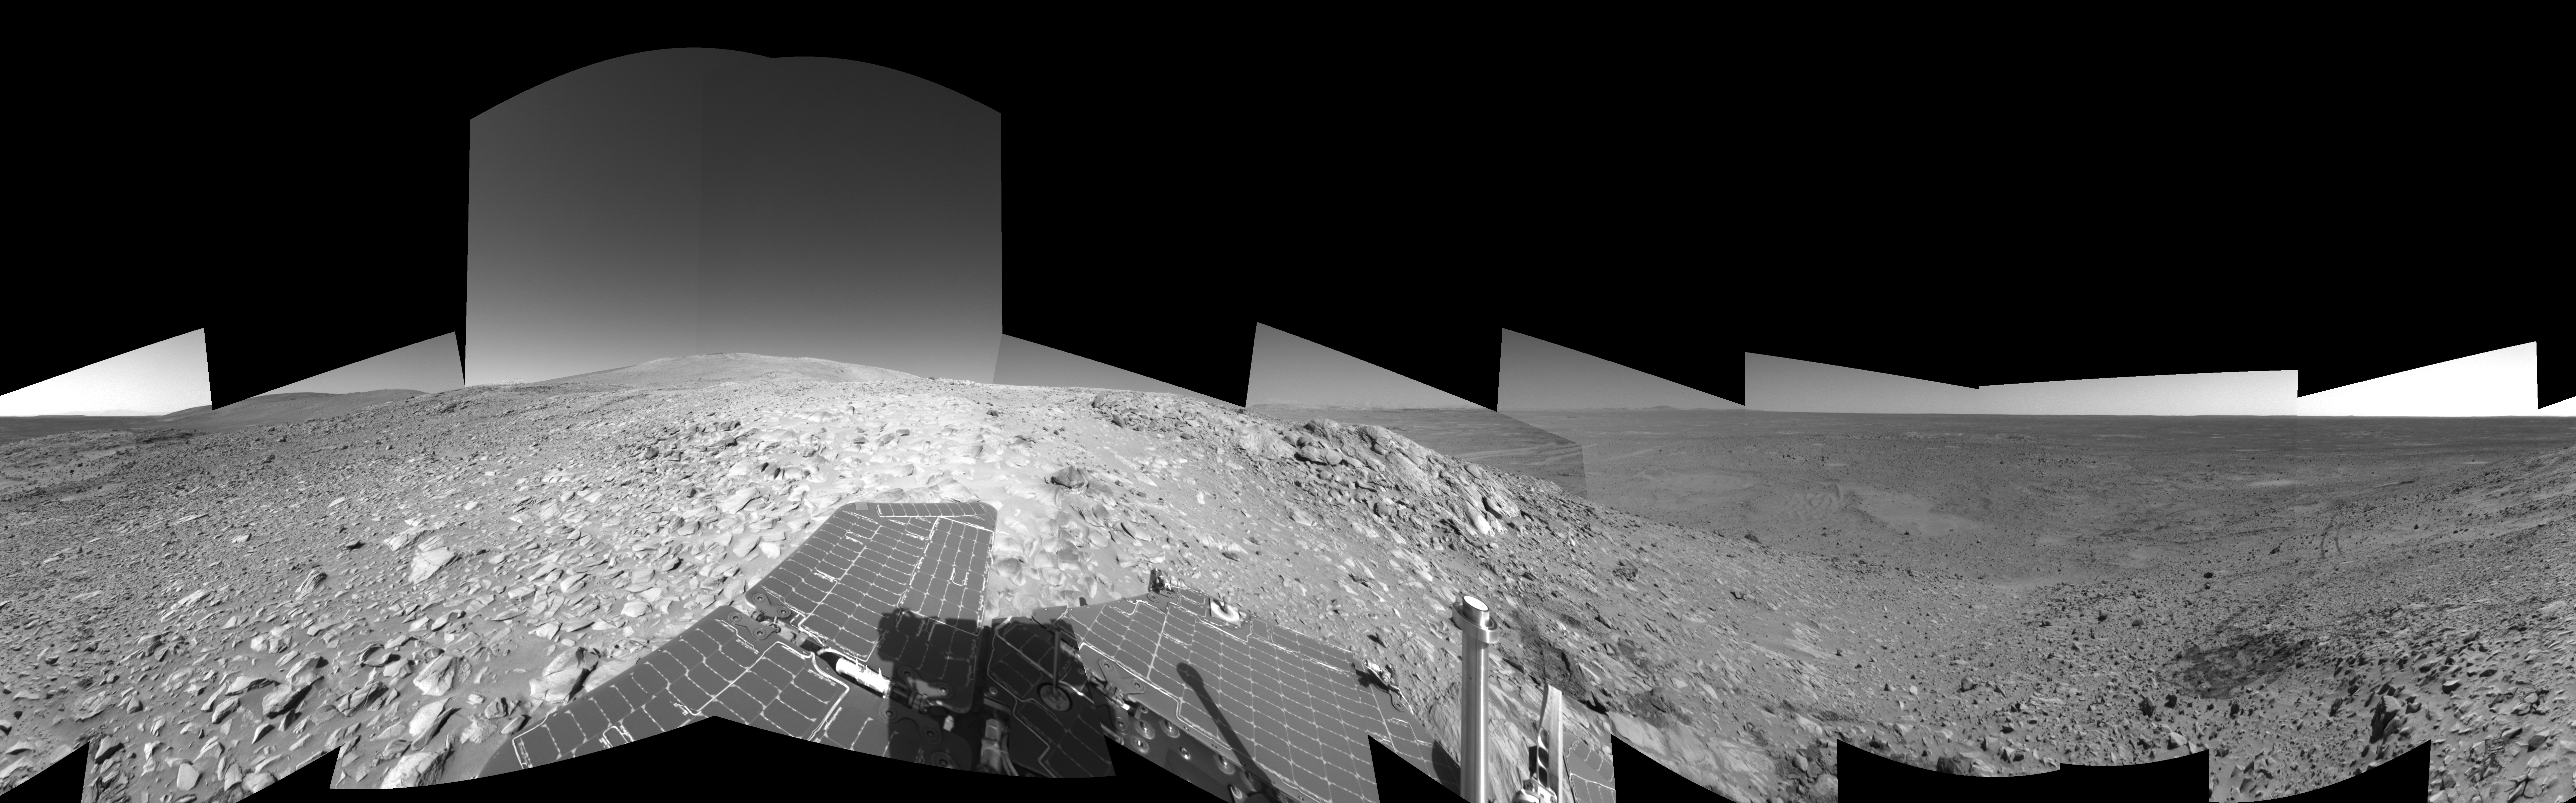

Making Tracks on Mars (left-eye)

NASA’s Mars Exploration Rover Spirit has been making tracks on Mars for seven months now, well beyond its original 90-day mission. The rover traveled more than 3 kilometers (2 miles) to reach the “Columbia Hills” pictured here. In this 360-degree view of the rolling martian terrain, its wheel tracks can be seen approaching from the northwest (right side of image).

Spirit’s navigation camera took the images that make up this mosaic on sols 210 and 213 (Aug. 5 and Aug. 8, 2004). The rover is now conducting scientific studies of the local geology on the “Clovis” outcrop of the “West Spur” region of the “Columbia Hills.” The view is presented in a cylindrical-perspective projection with geometrical seam correction. This is the left-eye view of a stereo pair. Scientists plan for Spirit to take a color panoramic image from this location.

Credit: NASA/JPL